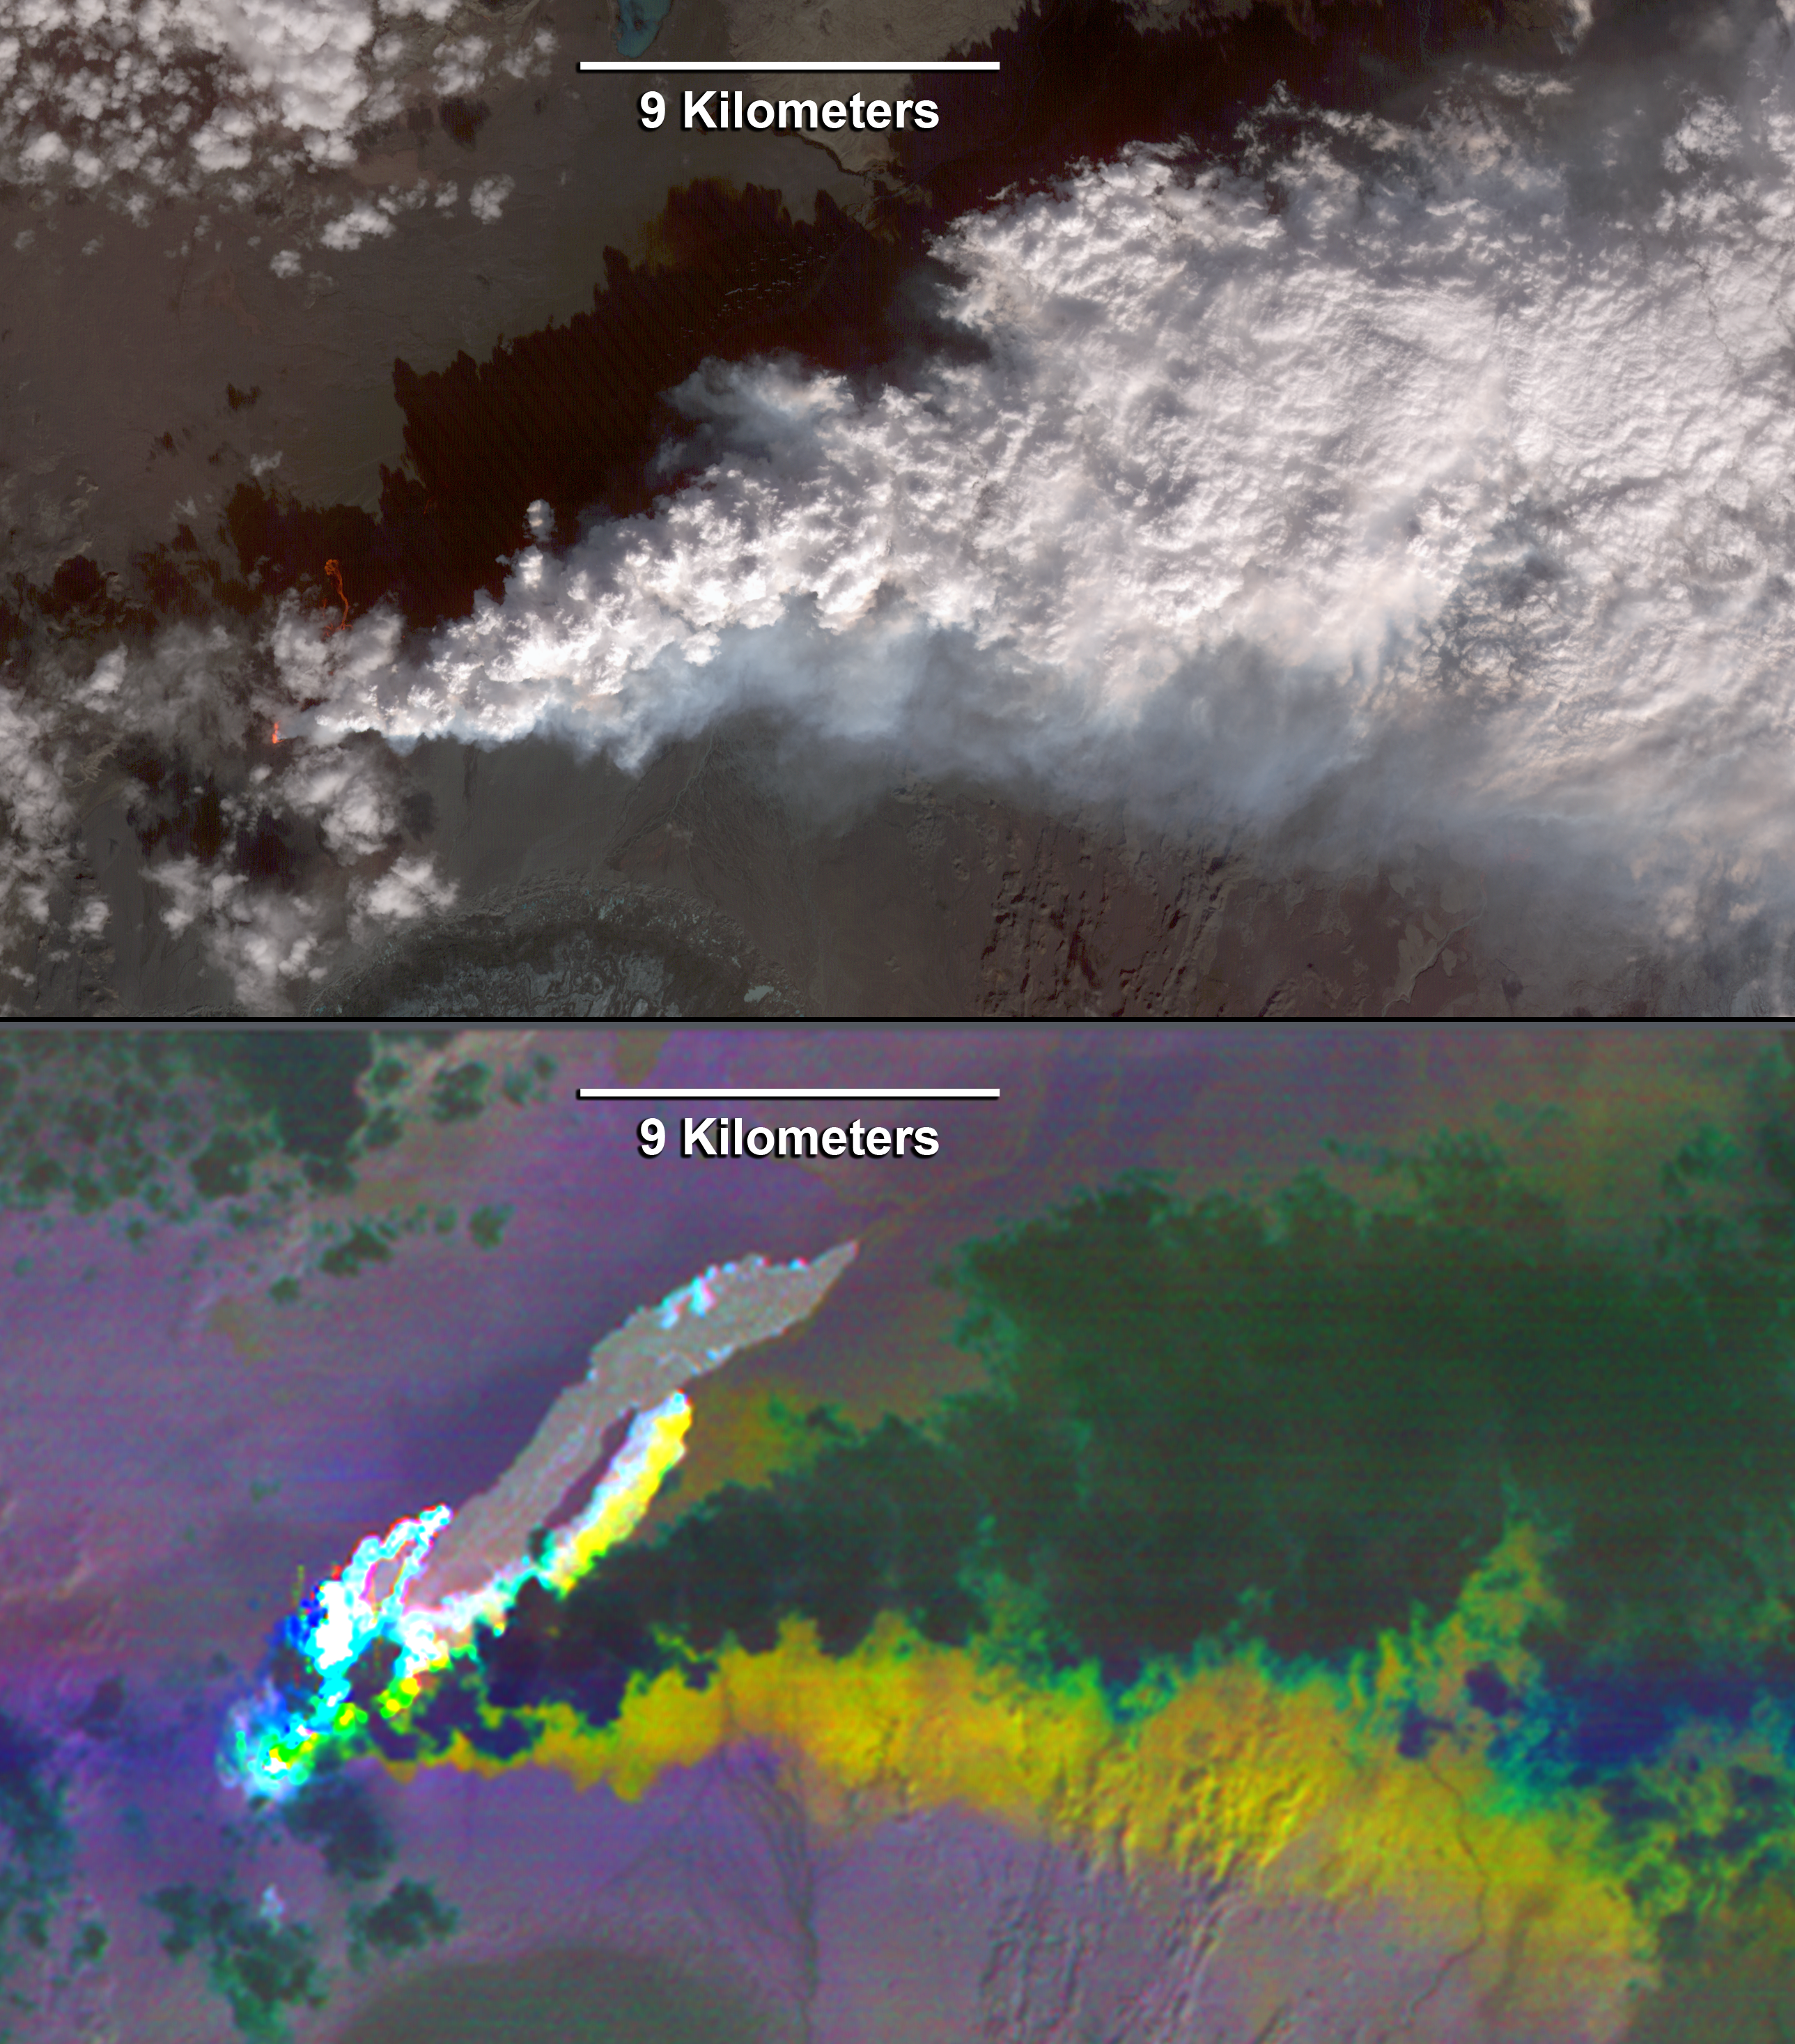

Iceland’s Bardarbunga Volcano Imaged by NASA Spacecraft

Since the end of August 2014, Iceland’s Bardarbunga volcano has been pouring out lava from a growing fissure. The flows have been accompanied by spectacular lava fountains. So far, the flows have covered 14 square miles (36 square kilometers); and the eruption shows no signs of stopping. The eruption is caused by the spreading of the Eurasian Plate and the North American Plate moving apart from each other. Molten rock flows into the gap and erupts at the surface. On Sept. 23, The Advanced Spaceborne Thermal Emission and Reflection Radiometer (ASTER) instrument on NASA’s Terra spacecraft captured these images of the eruption. The top, visible image shows the parts of the flows and fissure that are active and have fresh incandescent lava glowing in red. A white cloud of steam trails off to the east. The bottom, thermal image composite shows the hottest lava in white; cooler, older lava flows are in light gray. The steam plume is opaque, and appears dark due to its low temperature. The thermal data reveal a plume of sulfur dioxide (SO2), depicted in yellow, beneath the steam plume. The SO2 plume is best exposed along the southern margin of the steam plume. Other SO2 sources are seen along the fissure as bright yellow spots. The images cover an area of 24 by 14 miles (38.7 by 22 kilometers), and are located at 64.9 degrees north, 16.8 degrees west.

With its 14 spectral bands from the visible to the thermal infrared wavelength region and its high spatial resolution of 15 to 90 meters (about 50 to 300 feet), ASTER images Earth to map and monitor the changing surface of our planet. ASTER is one of five Earth-observing instruments launched Dec. 18, 1999, on Terra. The instrument was built by Japan’s Ministry of Economy, Trade and Industry. A joint U.S./Japan science team is responsible for validation and calibration of the instrument and data products.

The broad spectral coverage and high spectral resolution of ASTER provides scientists in numerous disciplines with critical information for surface mapping and monitoring of dynamic conditions and temporal change. Example applications are: monitoring glacial advances and retreats; monitoring potentially active volcanoes; identifying crop stress; determining cloud morphology and physical properties; wetlands evaluation; thermal pollution monitoring; coral reef degradation; surface temperature mapping of soils and geology; and measuring surface heat balance.

The U.S. science team is located at NASA’s Jet Propulsion Laboratory, Pasadena, Calif. The Terra mission is part of NASA’s Science Mission Directorate, Washington, D.C.

Credit: NASA/GSFC/METI/ERSDAC/JAROS, and U.S./Japan ASTER Science Team